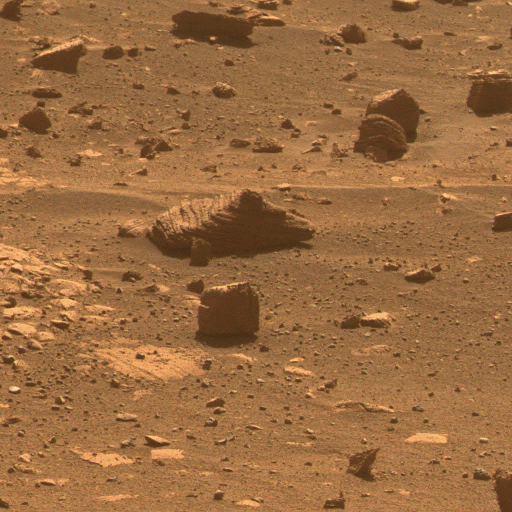

First Image from a Mars Rover Choosing a Target

This view results from the first observation of a target selected autonomously by a spacecraft on Mars. During the 2,172nd Martian day, or sol, of its mission on Mars (March 4, 2010), NASA’s Mars Exploration Rover Opportunity used newly developed and uploaded software to choose a target from a wider-angle image and point its panoramic camera (Pancam) to observe the chosen target through 13 different filters. The imaging was part of a checkout of the new software, named Autonomous Exploration for Gathering Increased Science, or AEGIS. Images taken through three of the filters are combined into this approximately true-color view of the rock, which is about the size of a football.

The component images are one-quarter subframe field of view, taken with the left camera of the stereo Pancam through filters admitting wavelengths of 600 nanometers, 530 nanometers and 480 nanometers.

The rock in the target is close to a young crater called “Concepcion” and might have been thrown outward by the impact that excavated the crater. The wider-angle image that Opportunity analyzed to select this target was taken by the rover’s navigation camera and is at PIA12973.

Credit: NASA/JPL-Caltech